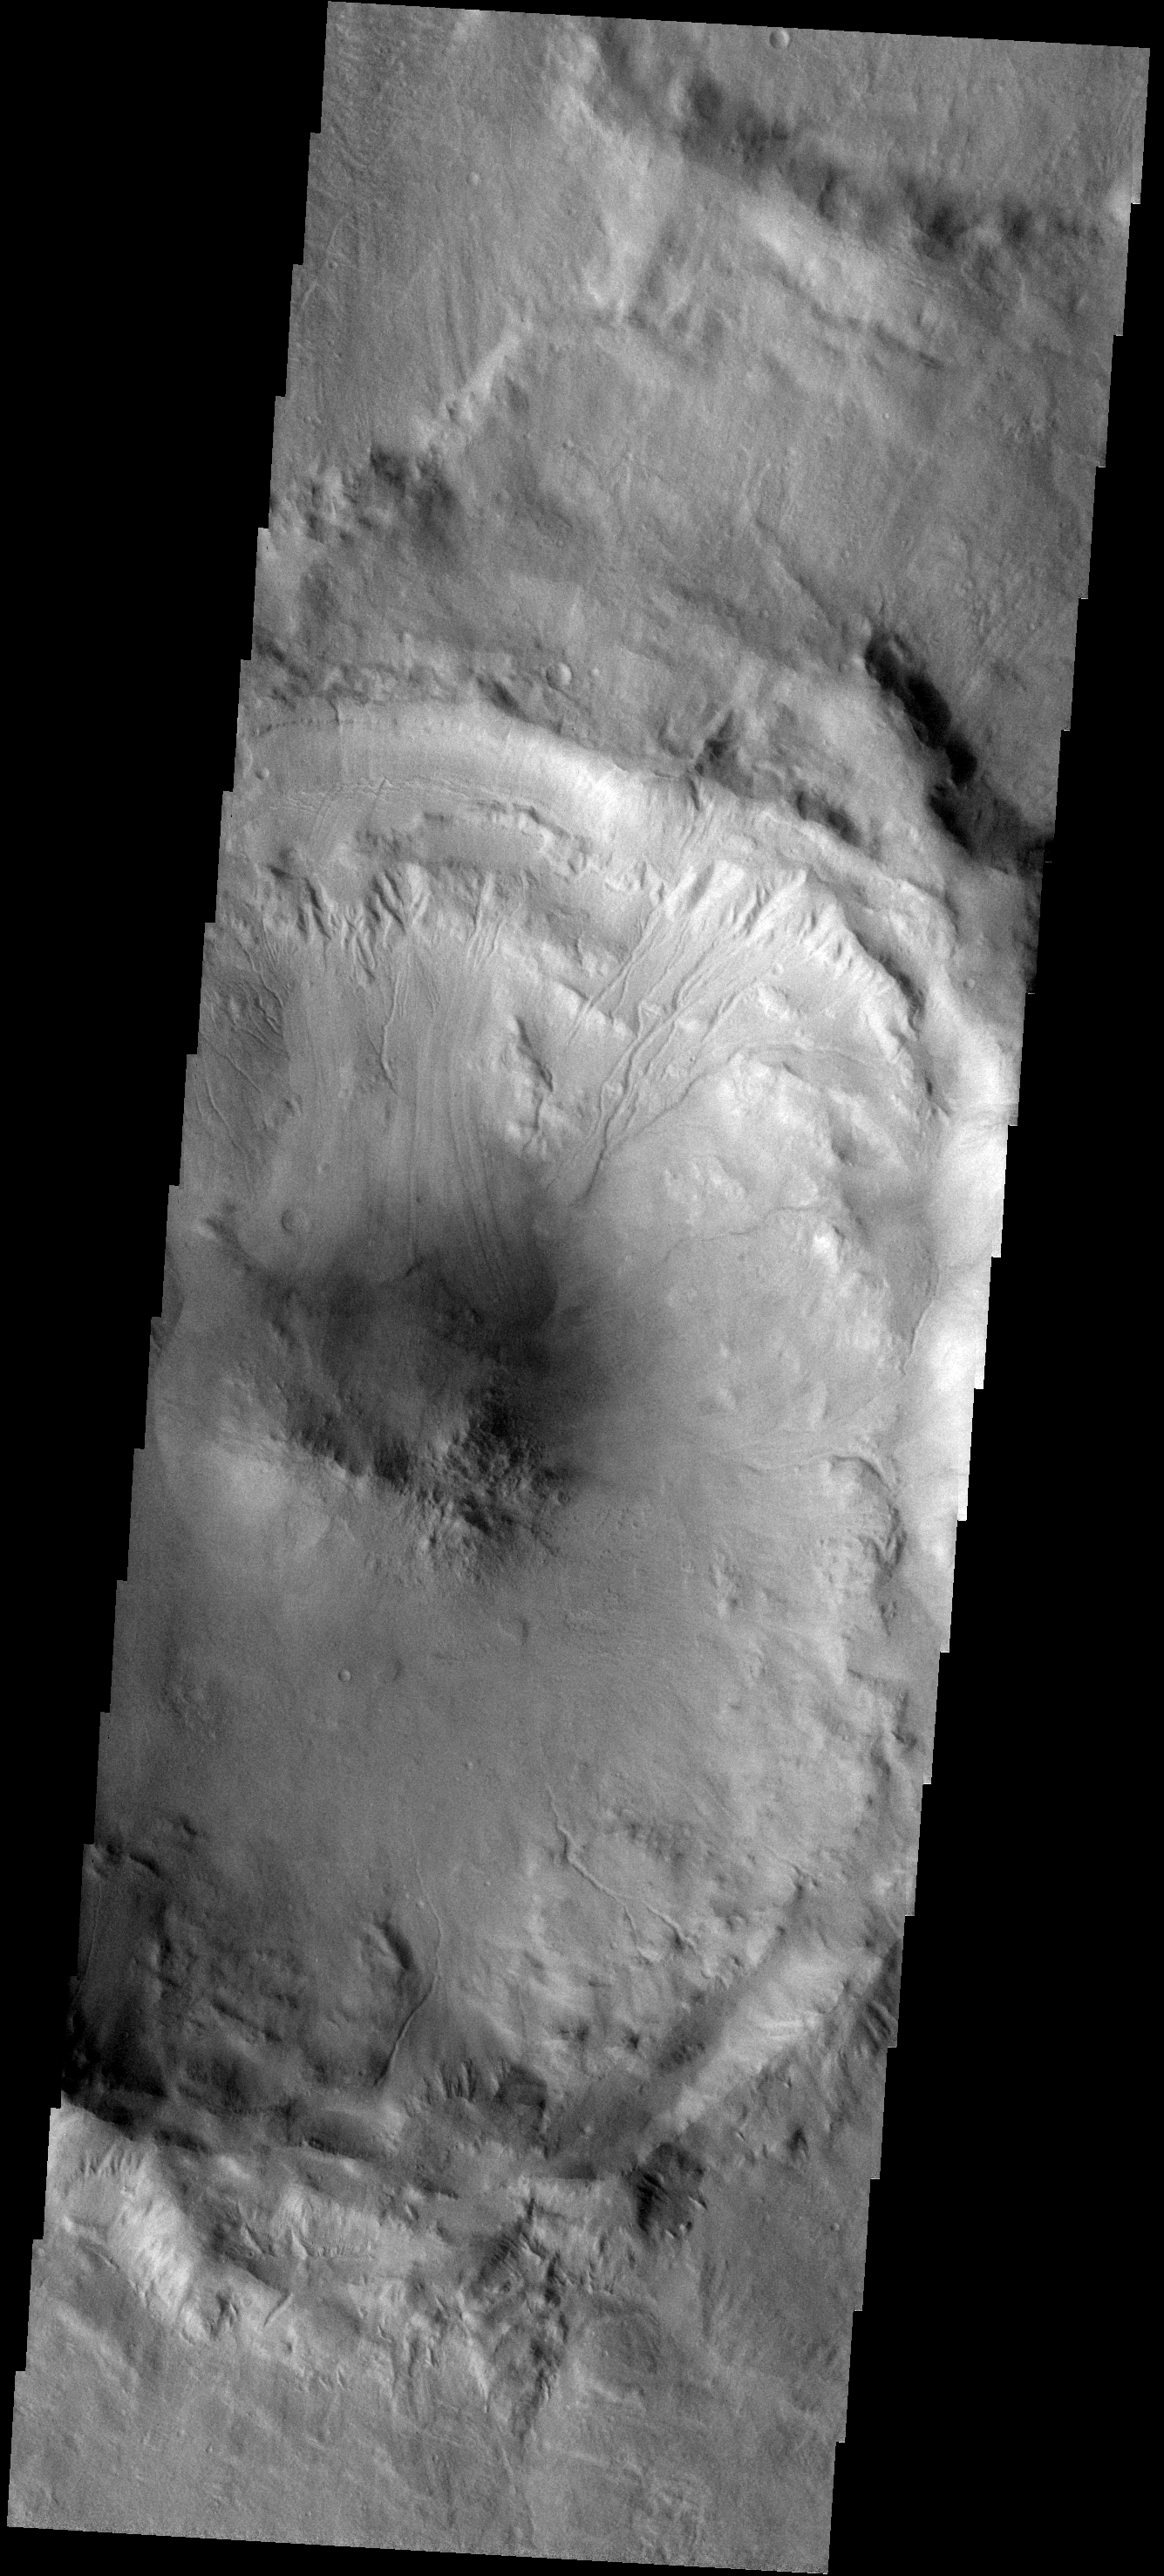

Crater Modification

This unnamed central peak crater east of Hadriaca Patera is slowly being modified from its original pristine state. The crater rim is cut by multiple channels and part of the rim has failed due to gravity and produced a landslide that reached all the way to the central peak itself (to the left of the channels in the center of the image).

Image information: VIS instrument. Latitude -32.4N, Longitude 103.2E. 17 meter/pixel resolution.

Please see the THEMIS Data Citation Note for details on crediting THEMIS images.

Note: this THEMIS visual image has not been radiometrically nor geometrically calibrated for this preliminary release. An empirical correction has been performed to remove instrumental effects. A linear shift has been applied in the cross-track and down-track direction to approximate spacecraft and planetary motion. Fully calibrated and geometrically projected images will be released through the Planetary Data System in accordance with Project policies at a later time.

NASA’s Jet Propulsion Laboratory manages the 2001 Mars Odyssey mission for NASA’s Office of Space Science, Washington, D.C. The Thermal Emission Imaging System (THEMIS) was developed by Arizona State University, Tempe, in collaboration with Raytheon Santa Barbara Remote Sensing. The THEMIS investigation is led by Dr. Philip Christensen at Arizona State University. Lockheed Martin Astronautics, Denver, is the prime contractor for the Odyssey project, and developed and built the orbiter. Mission operations are conducted jointly from Lockheed Martin and from JPL, a division of the California Institute of Technology in Pasadena.

Credit: NASA/JPL/ASU